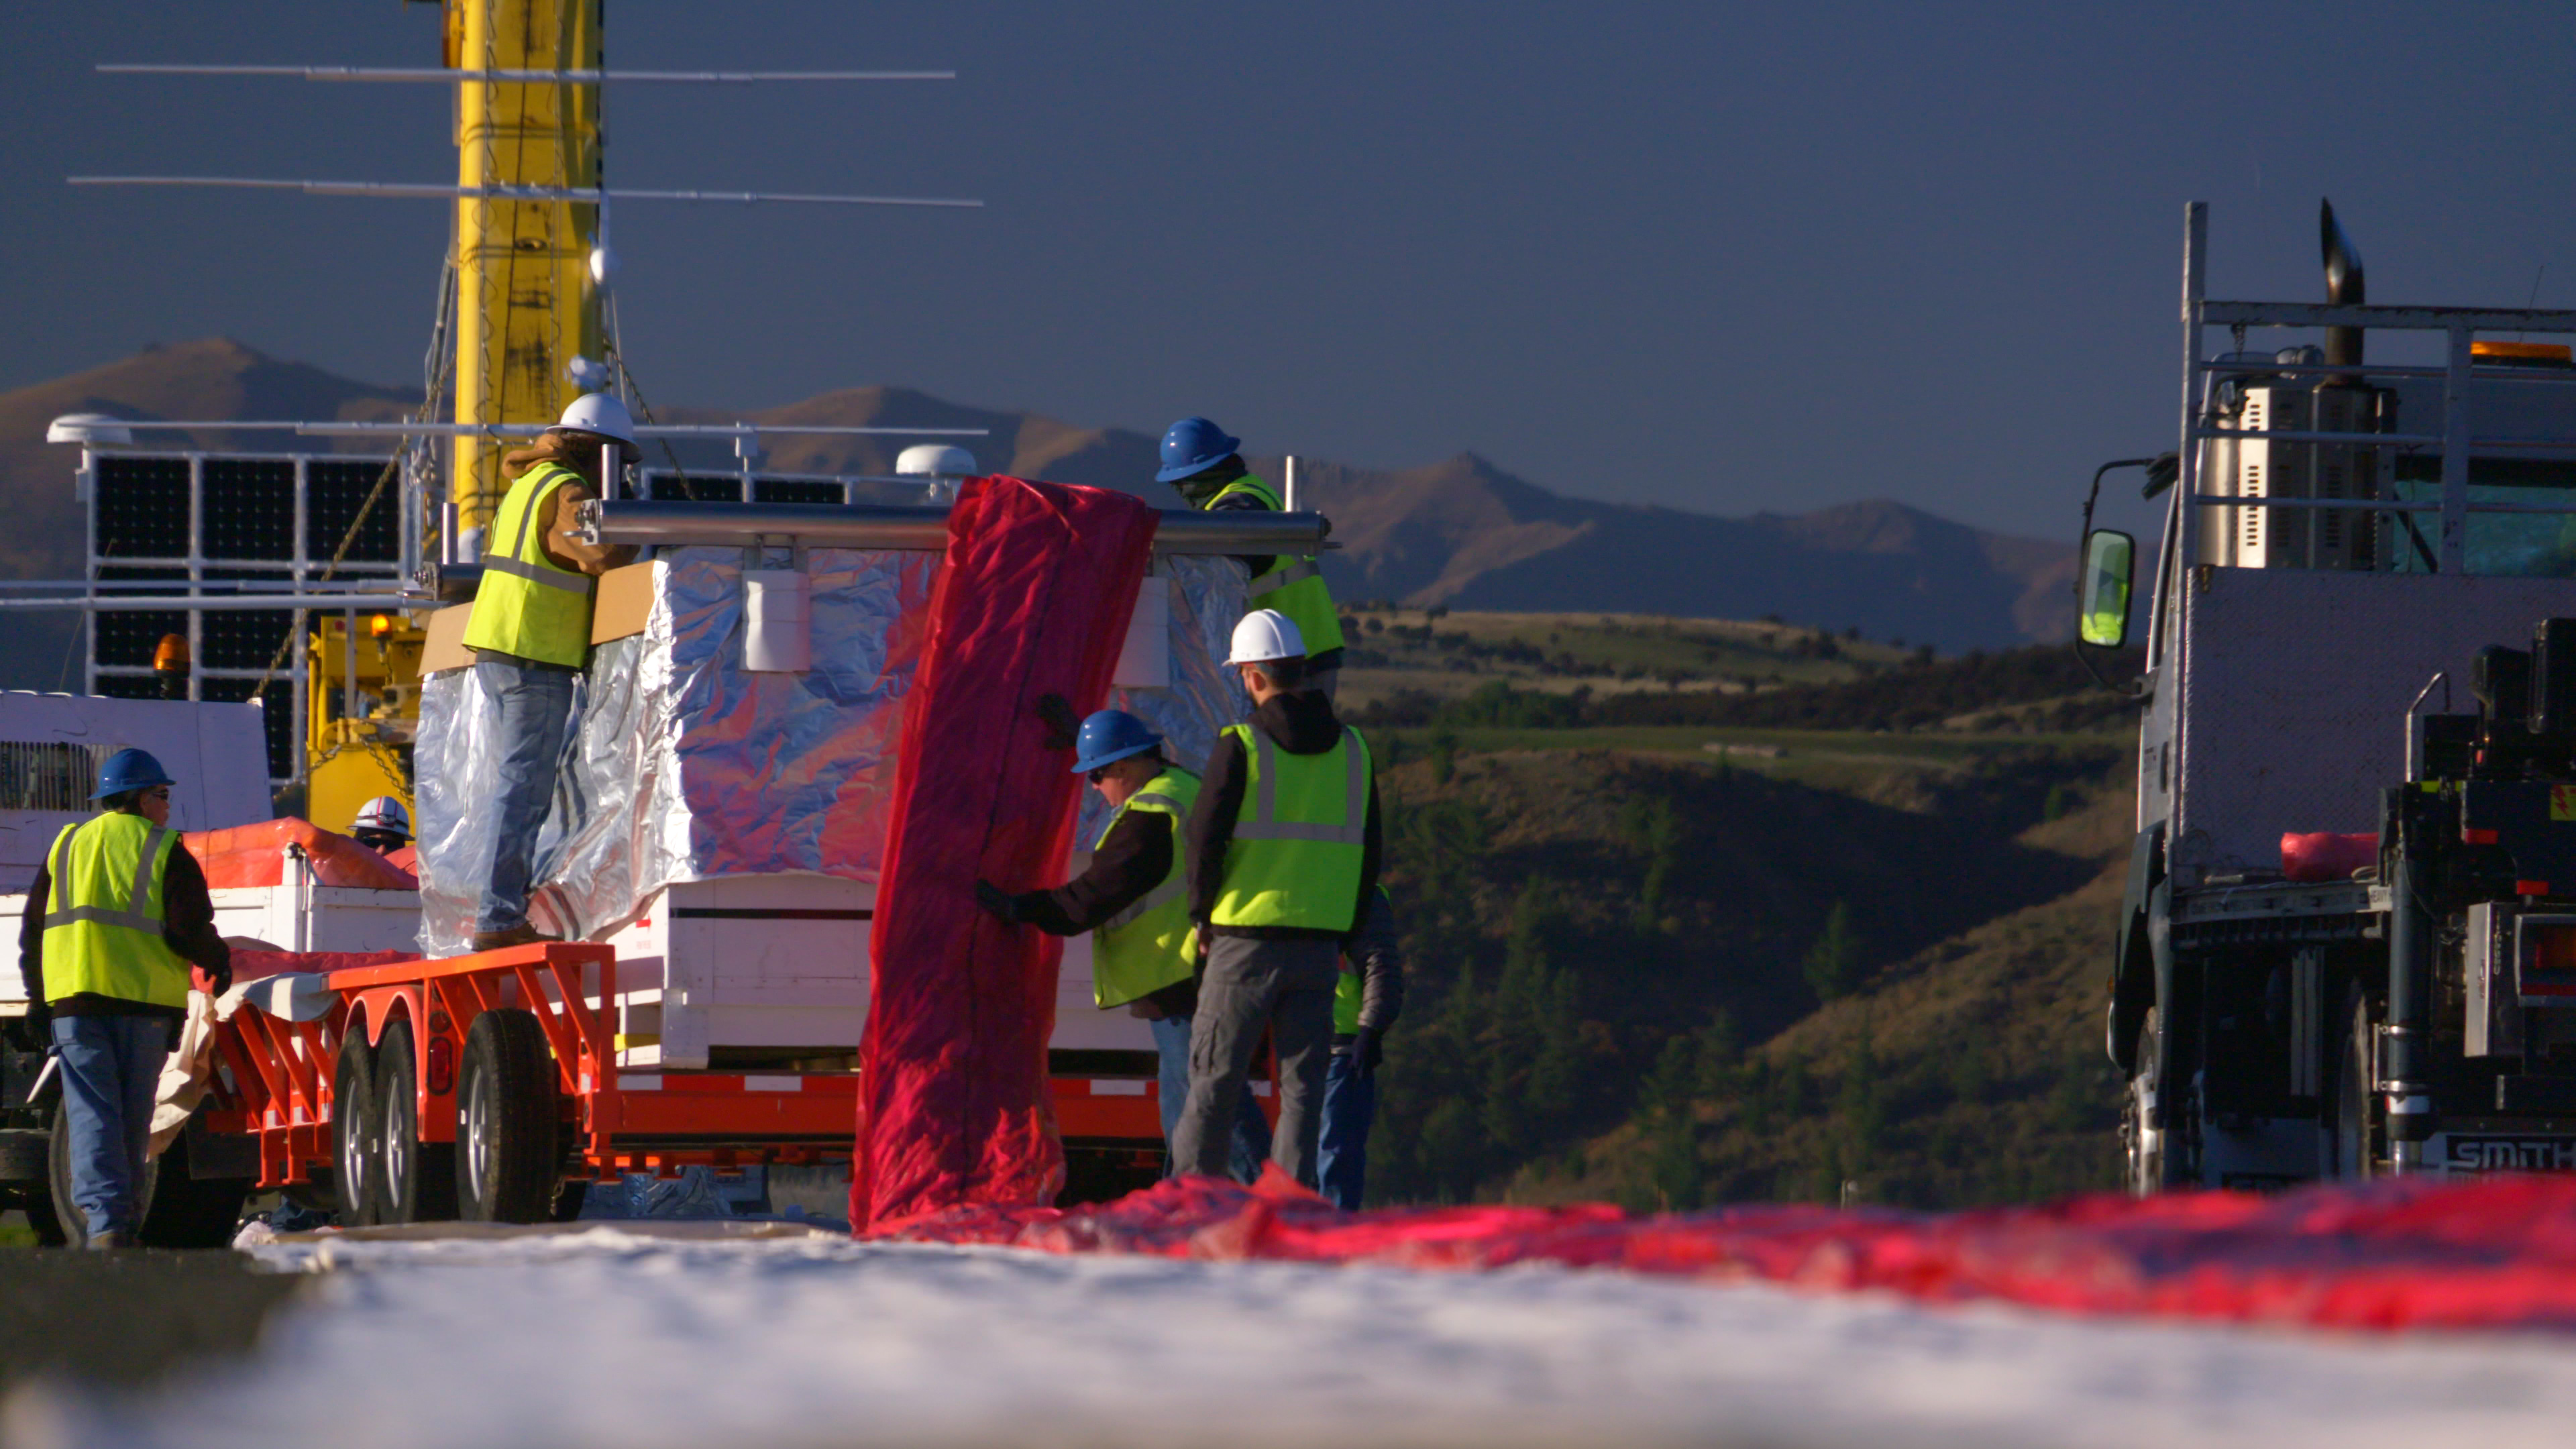

NASA Super Pressure Balloon Begins Globetrotting Journey

NASA successfully launched a super pressure balloon from Wanaka Airport, New Zealand, on Tuesday, May 17, on a potentially record-breaking, around-the-world test flight! The purpose of the flight is to test and validate the super pressure balloon technology with the goal of long-duration flight (100+ days) at mid-latitudes. In addition, the gondola is carrying the Compton Spectrometer and Imager (COSI) gamma-ray telescope as a mission of opportunity. Two hours and 8 minutes after lift-off, the 532,000-cubic-meter (18.8-million-cubic-foot) balloon reached its operational float altitude of 33.5 kilometers (110,000 feet) flying a trajectory taking it initially westward through southern Australia before entering into the eastward flowing winter stratospheric cyclone. NASA estimates the balloon will circumnavigate the globe about the southern hemisphere’s mid-latitudes once every one to three weeks, depending on wind speeds in the stratosphere.

Credit: NASA/Bill Rodman